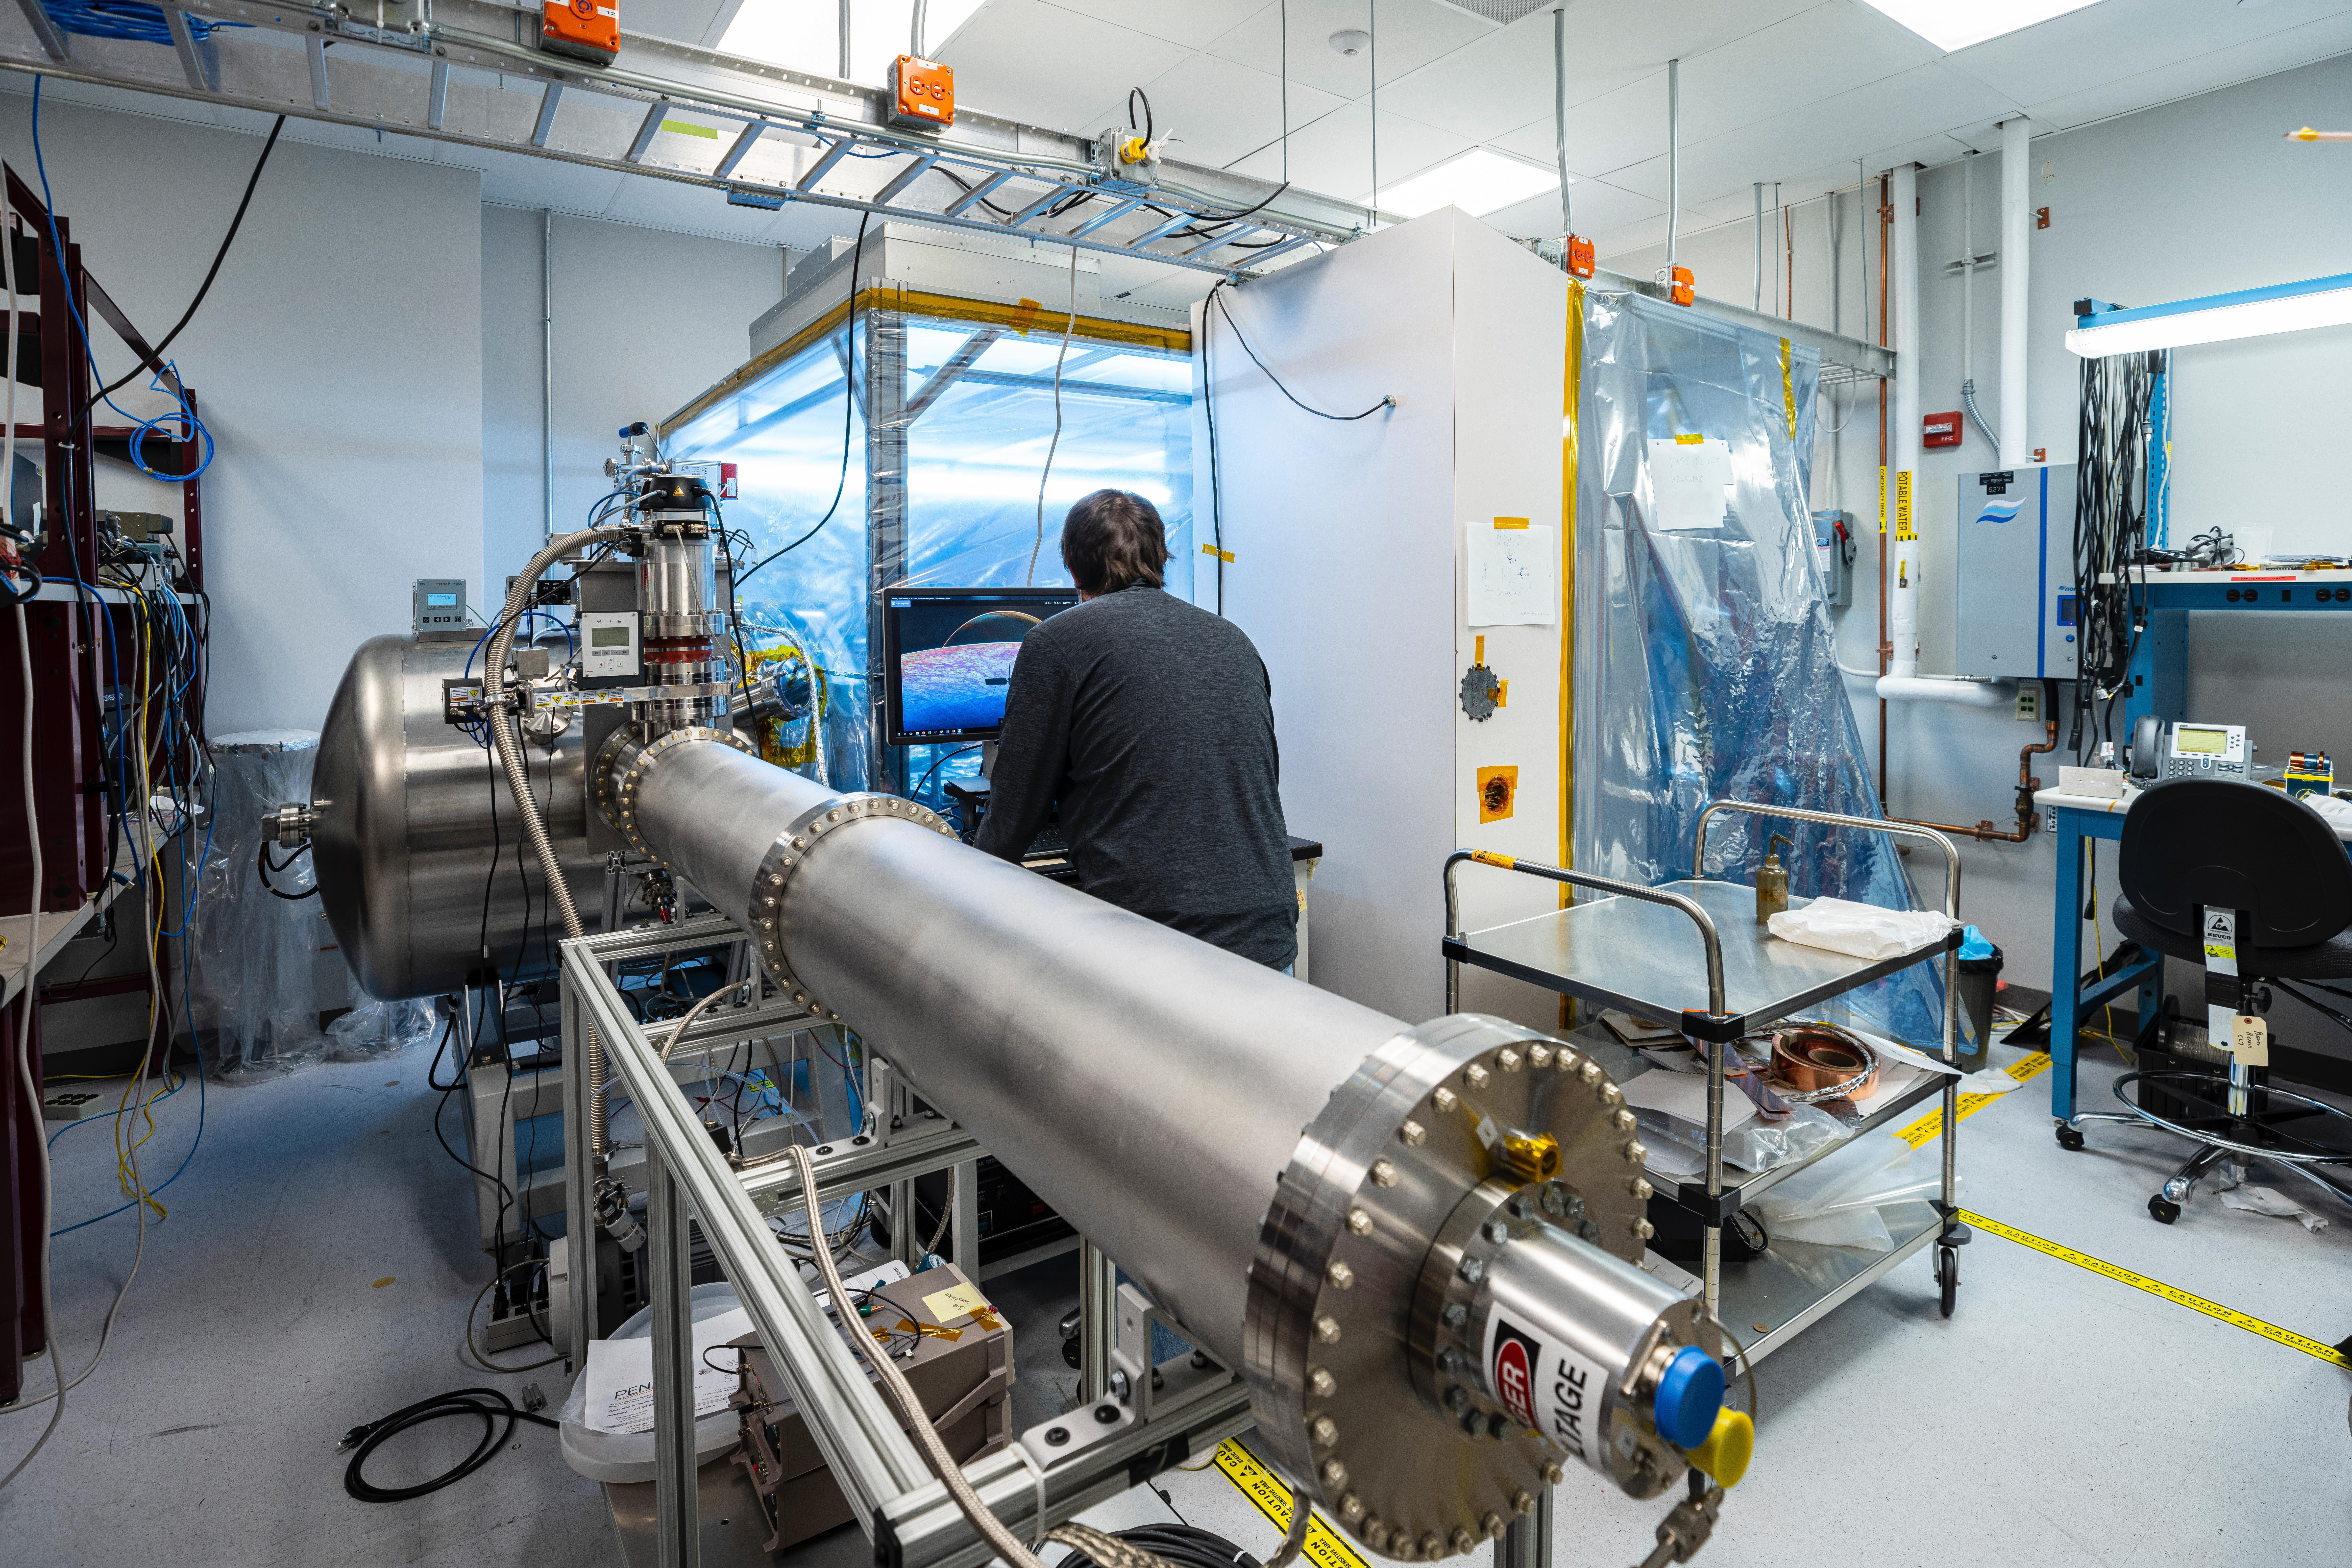

Preparing NASA’s Europa Clipper’s Plasma Instrument

Included in the payload of science instruments for NASA’s Europa Clipper is the Plasma Instrument for Magnetic Sounding (PIMS). Scientists will use PIMS to study the characteristics of plasma around Europa to better understand the moon’s ice-shell thickness, ocean depth, and ocean salinity. PIMS will have four sensors, called Faraday cups, to measure the electrical current produced by charged particles (or plasma) as they strike a detector plate inside each sensor.

In this photo, the Plasma Instrument Calibration Chamber at the Johns Hopkins Applied Physics Laboratory (APL) in Laurel, Maryland, recreates the plasma environments that PIMS and other instruments will encounter in space. The equipment in this lab simulates these environments with ion beams that reproduce plasma energy ranges found at Jupiter and Europa.

Once PIMS is fully assembled in the clean room attached to the chamber, the team will direct these ion and electron beams into the Faraday cup sensors for calibration. This will be used specifically to simulate the plasma in Europa’s ionosphere and Jupiter’s magnetosphere, which PIMS will later measure directly.

With an internal global ocean twice the size of Earth’s oceans combined, Europa may have the potential to harbor life. NASA’s Europa Clipper spacecraft will swoop around Jupiter on an elliptical path, dipping close to the moon on each flyby to collect data. Understanding Europa’s habitability will help scientists better understand how life developed on Earth and the potential for finding life beyond our planet.

Credit: NASA/Johns Hopkins APL/Ed Whitman